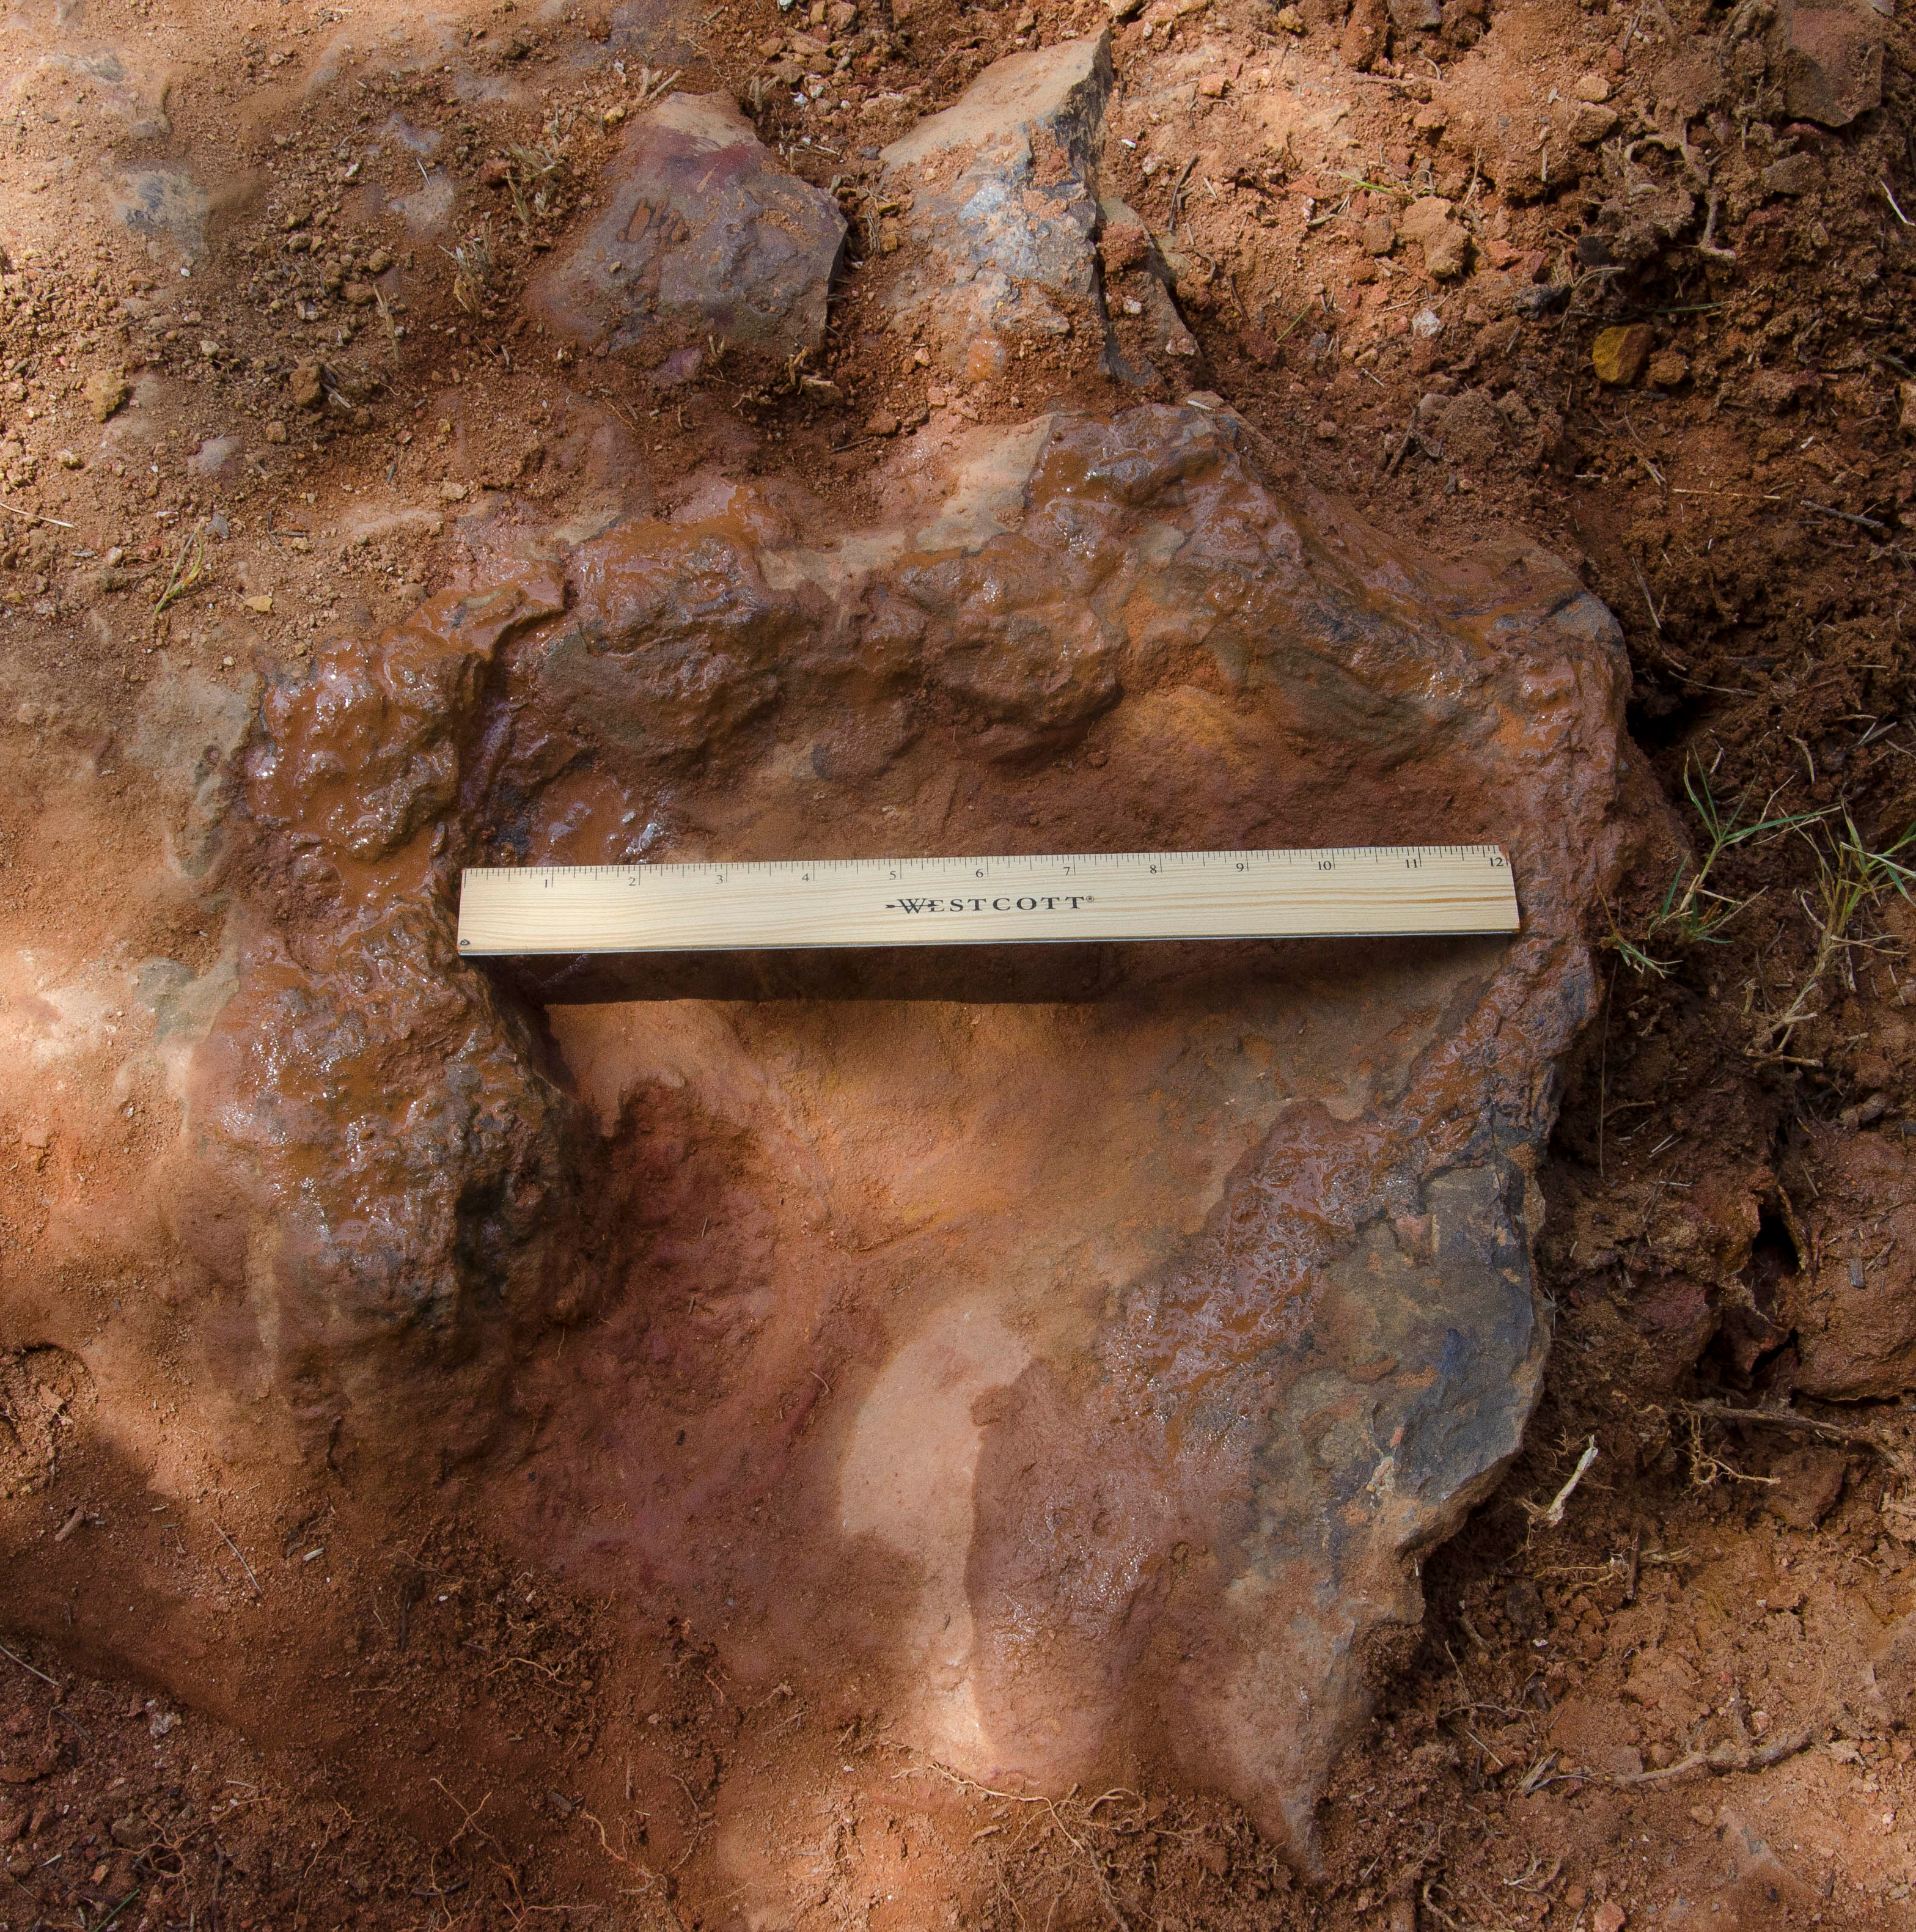

Nodosaur Footprint Verified

This imprint shows the right rear foot of a nodosaur - a low-slung, spiny leaf-eater - apparently moving in haste as the heel did not fully settle in the cretaceous mud, according to dinosaur tracker Ray Stanford. It was found recently on NASA's Goddard Space Flight Center campus and is being preserved for study. This imprint shows the right rear foot of a nodosaur - a low-slung, spiny leaf-eater - apparently moving in haste as the heel did not fully settle in the cretaceous mud, according to dinosaur tracker Ray Stanford. It was found recently on NASA's Goddard Space Flight Center campus and is being preserved for study.

Credit: NASA/GSFC/Rebecca Roth